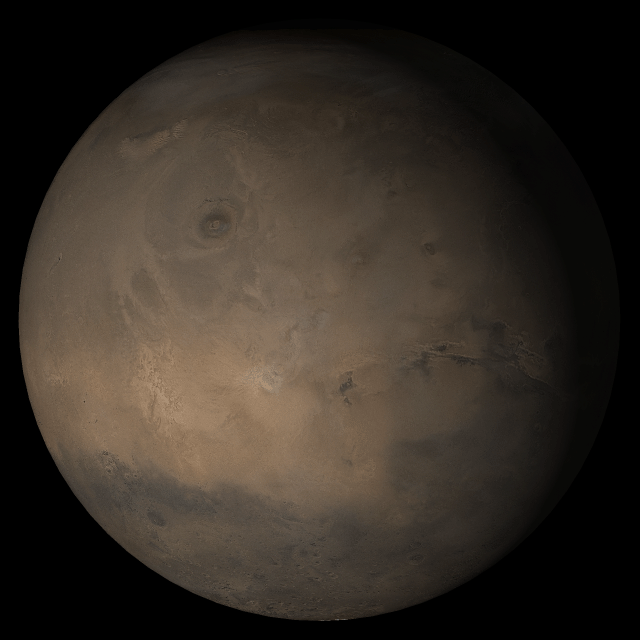

Mars at Ls 324°: Tharsis

1 November 2005
This picture is a composite of Mars Global Surveyor (MGS) Mars Orbiter Camera (MOC) daily global images acquired at Ls 324° during a previous Mars year. This month, Mars looks similar, as Ls 324° occurs in mid-November 2005. The picture shows the Tharsis face of Mars. Over the course of the month, additional faces of Mars as it appears at this time of year are being posted for MOC Picture of the Day. Ls, solar longitude, is a measure of the time of year on Mars. Mars travels 360° around the Sun in 1 Mars year. The year begins at Ls 0°, the start of northern spring and southern autumn.

Season: Northern Winter/Southern Summer

Credit: NASA/JPL/Malin Space Science Systems